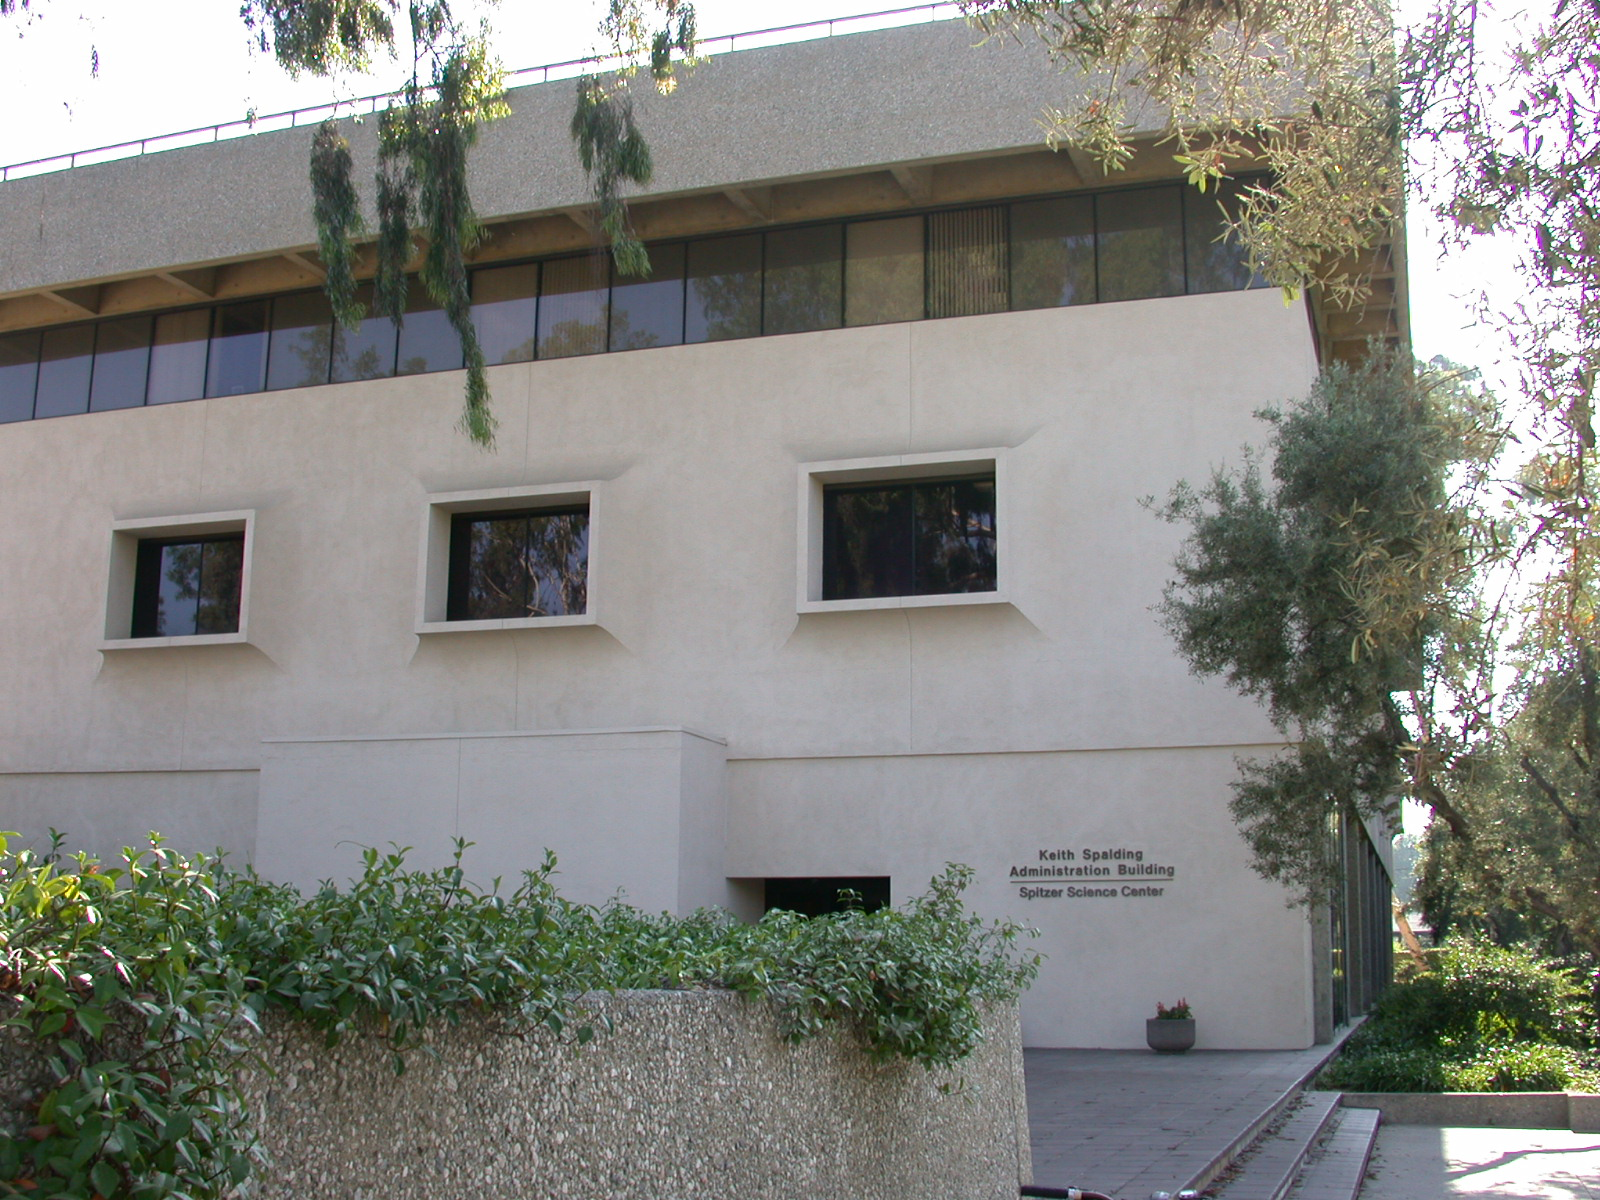

Spitzer Science Center

Credit: NASA/JPL-Caltech/J. Keller (SSC)